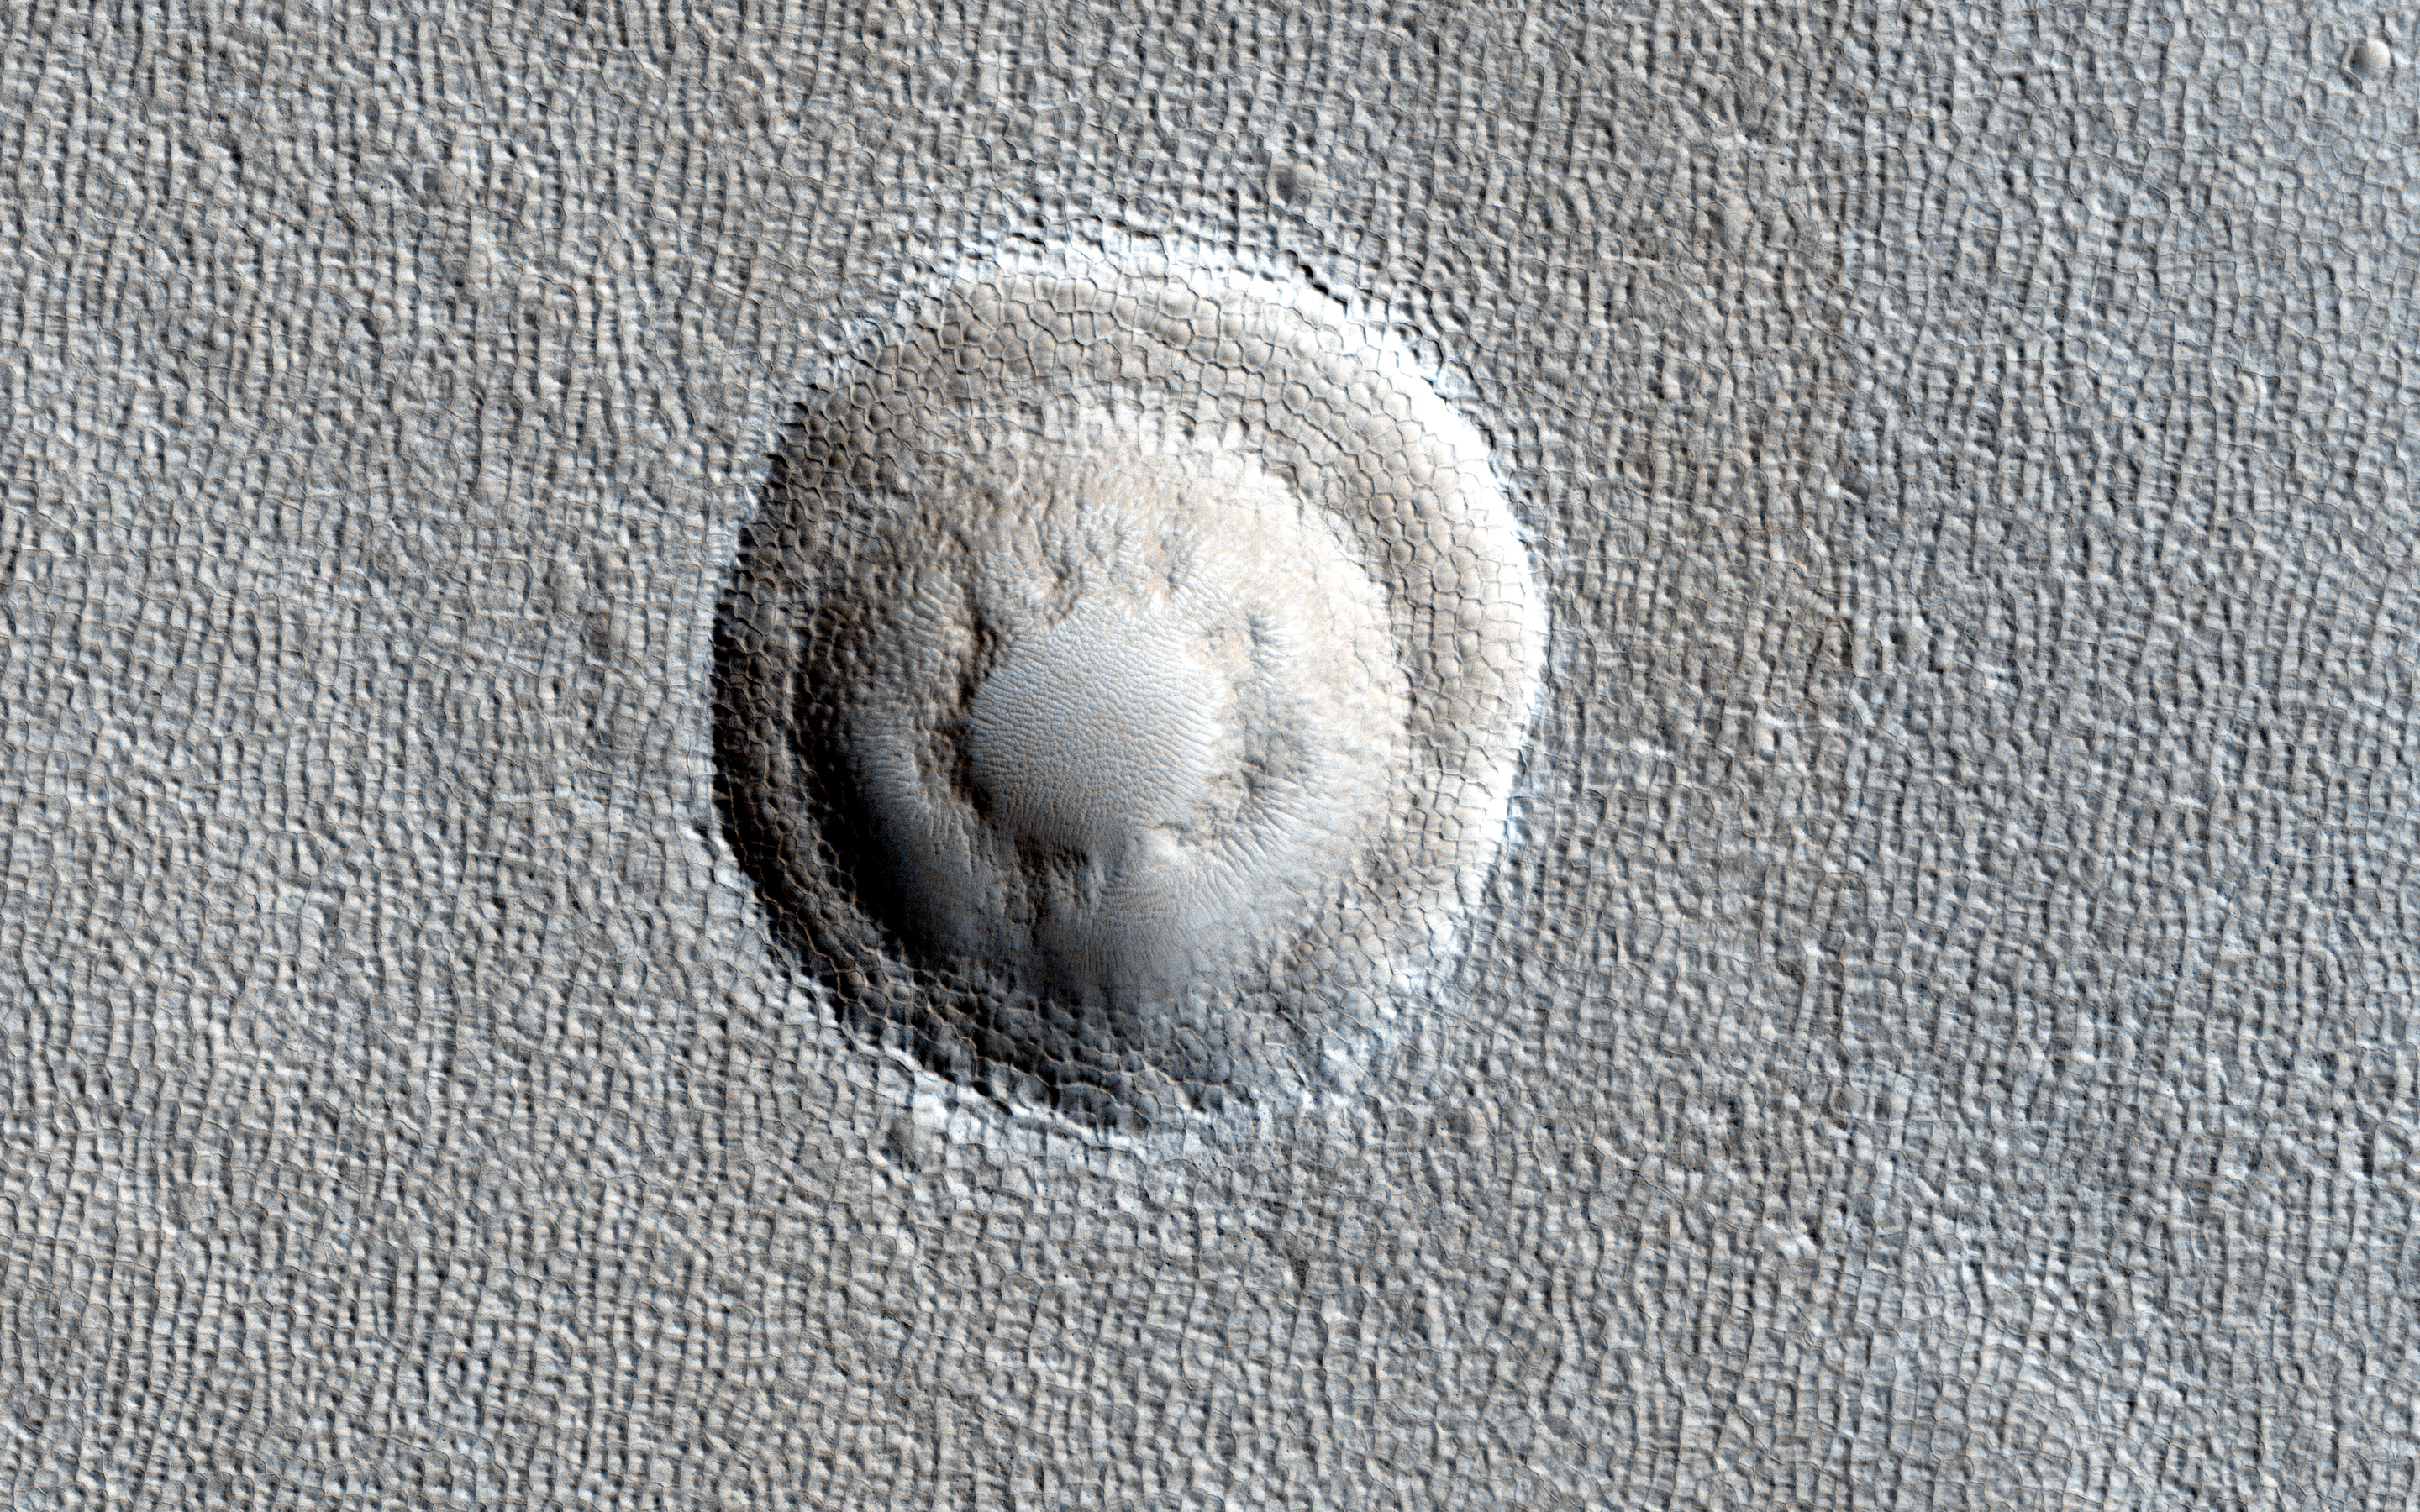

Terraced Craters and Layered Targets

Small impact craters usually have simple bowl shapes; however, when the target material has different layers of different strength, then more complicated crater shapes can emerge.

The most common situation is a weaker layer overlying a stronger one. In that case, these craters usually have a terrace on their inner walls where the crater abruptly becomes smaller at the depth where this change in material occurs.

In this image of Arcadia Planitia, we can see one of these terraced craters. In fact, there are two distinct terraces implying at least three distinct layers in this target. Images like this help scientists probe the near subsurface of Mars. In this case, the different material strengths are probably caused by layers of ice (weak) and rock (strong).

HiRISE is one of six instruments on NASA’s Mars Reconnaissance Orbiter. The University of Arizona, Tucson, operates the orbiter’s HiRISE camera, which was built by Ball Aerospace & Technologies Corp., Boulder, Colo. NASA’s Jet Propulsion Laboratory, a division of the California Institute of Technology in Pasadena, manages the Mars Reconnaissance Orbiter Project for the NASA Science Mission Directorate, Washington.

Credit: NASA/JPL-Caltech/Univ. of Arizona